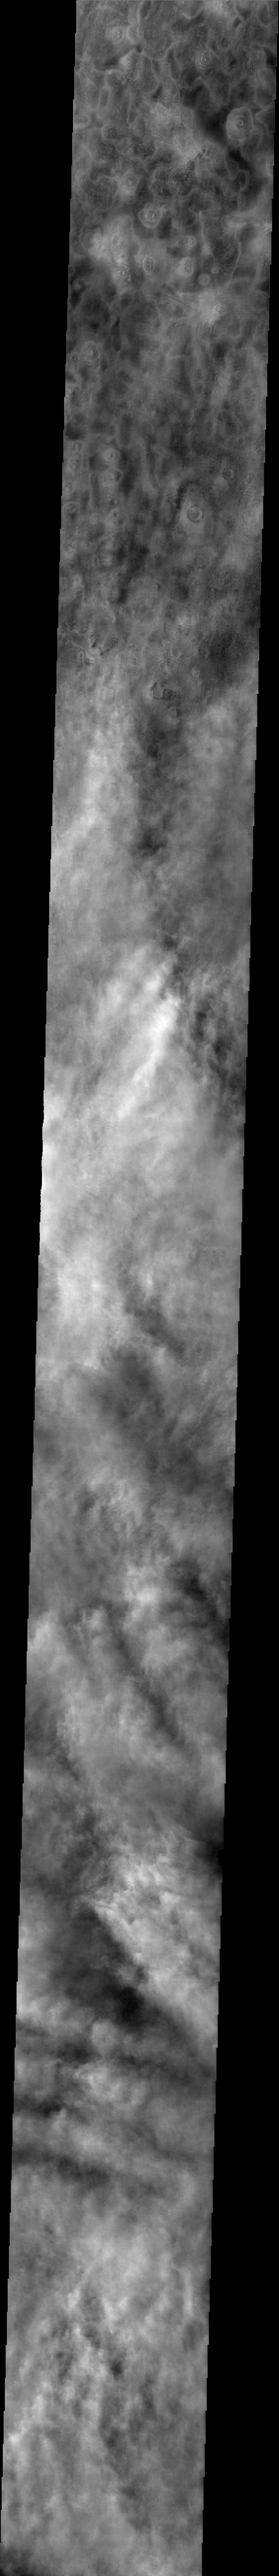

Clouds and Dust Storms

Released 2 July 2004

The atmosphere of Mars is a dynamic system. Water-ice clouds, fog, and hazes can make imaging the surface from space difficult. Dust storms can grow from local disturbances to global sizes, through which imaging is impossible. Seasonal temperature changes are the usual drivers in cloud and dust storm development and growth.

Eons of atmospheric dust storm activity has left its mark on the surface of Mars. Dust carried aloft by the wind has settled out on every available surface; sand dunes have been created and moved by centuries of wind; and the effect of continual sand-blasting has modified many regions of Mars, creating yardangs and other unusual surface forms.

This image was acquired during mid-spring near the North Pole. The linear water-ice clouds are now regional in extent and often interact with neighboring cloud system, as seen in this image. The bottom of the image shows how the interaction can destroy the linear nature. While the surface is still visible through most of the clouds, there is evidence that dust is also starting to enter the atmosphere.

Image information: VIS instrument. Latitude 68.4, Longitude 180 East (180 West). 38 meter/pixel resolution.

Note: this THEMIS visual image has not been radiometrically nor geometrically calibrated for this preliminary release. An empirical correction has been performed to remove instrumental effects. A linear shift has been applied in the cross-track and down-track direction to approximate spacecraft and planetary motion. Fully calibrated and geometrically projected images will be released through the Planetary Data System in accordance with Project policies at a later time.

NASA’s Jet Propulsion Laboratory manages the 2001 Mars Odyssey mission for NASA’s Office of Space Science, Washington, D.C. The Thermal Emission Imaging System (THEMIS) was developed by Arizona State University, Tempe, in collaboration with Raytheon Santa Barbara Remote Sensing. The THEMIS investigation is led by Dr. Philip Christensen at Arizona State University. Lockheed Martin Astronautics, Denver, is the prime contractor for the Odyssey project, and developed and built the orbiter. Mission operations are conducted jointly from Lockheed Martin and from JPL, a division of the California Institute of Technology in Pasadena.

Credit: NASA/JPL/Arizona State University